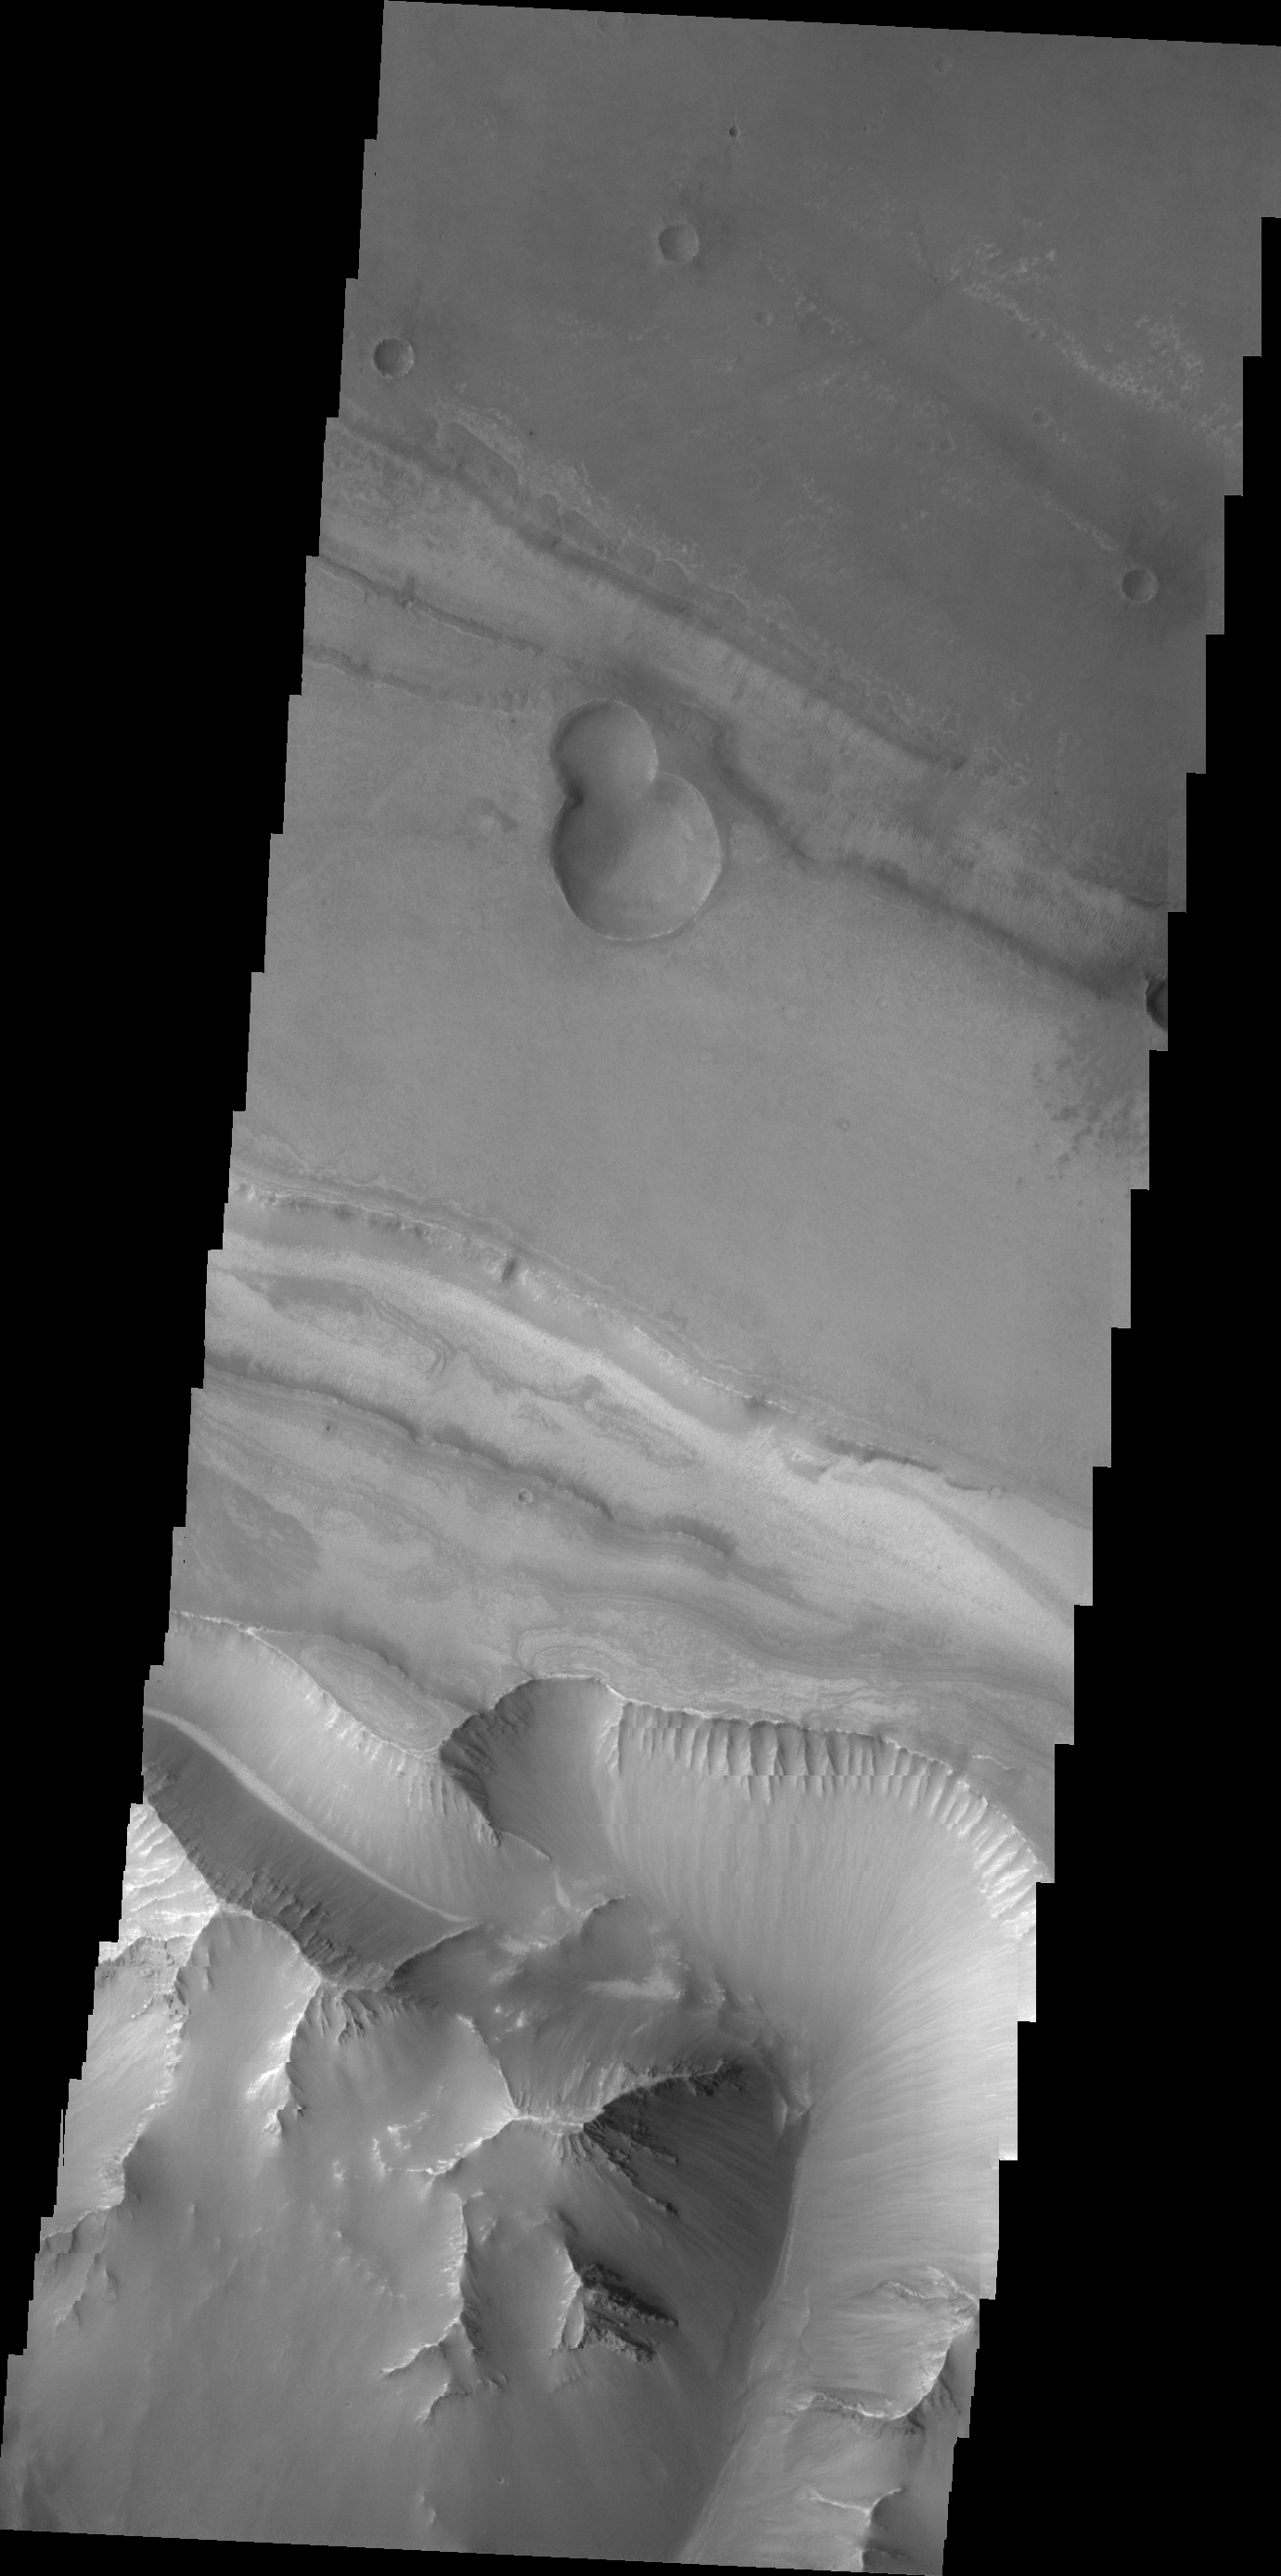

Valles Marineris

Today’s VIS image shows the region between Candor Chasma and Melas Chasma.

Credit: NASA/JPL/ASU